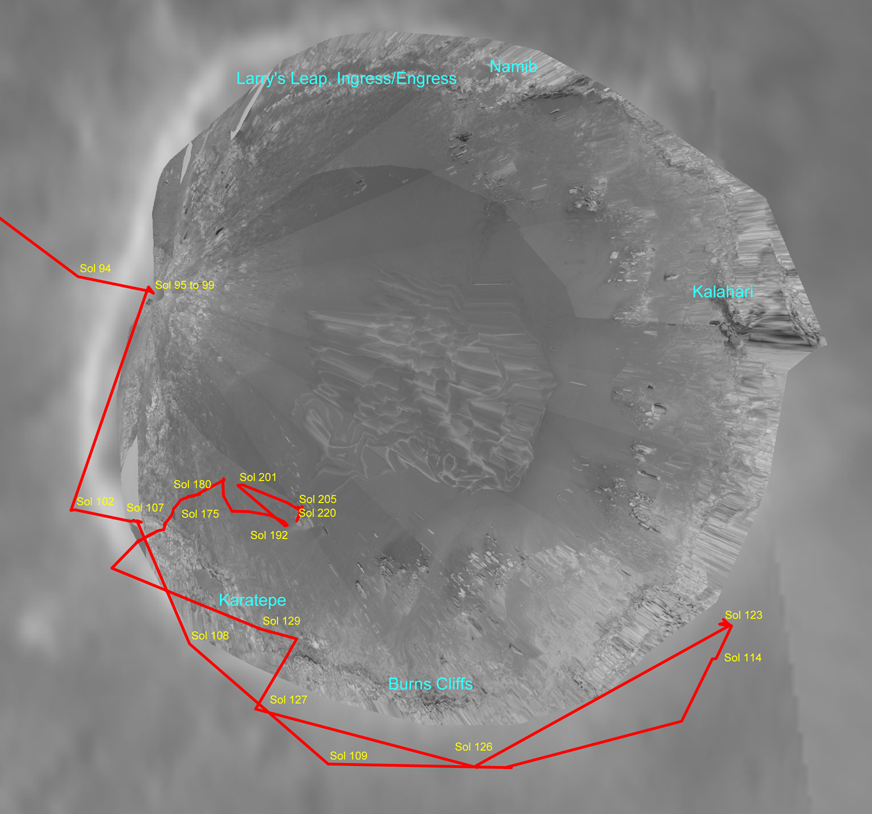

‘Endurance Crater’ Overview

This overview of “Endurance Crater” traces the path of the Mars Exploration Rover Opportunity from sol 94 (April 29, 2004) to sol 205 (August 21, 2004). The route charted to enter the crater was a bit circuitous, but well worth the extra care engineers took to ensure the rover’s safety. On sol 94, Opportunity sat on the edge of this impressive, football field-sized crater while rover team members assessed the scene. After traversing around the “Karatepe” region and past “Burns Cliff,” the rover engineering team assessed the possibility of entering the crater. Careful analysis of the angles Opportunity would face, including testing an Earth-bound model on simulated martian terrain, led the team to decide against entering the crater at that particular place. Opportunity then backed up before finally dipping into the crater on its 130th sol (June 5, 2004). The rover has since made its way down the crater’s inner slope, grinding, trenching and examining fascinating rocks and soil targets along the way. The rover nearly made it to the intriguing dunes at the bottom of the crater, but when it got close, the terrain did not look safe enough to cross.

Credit: NASA/JPL/Cornell/OSU/MSSS